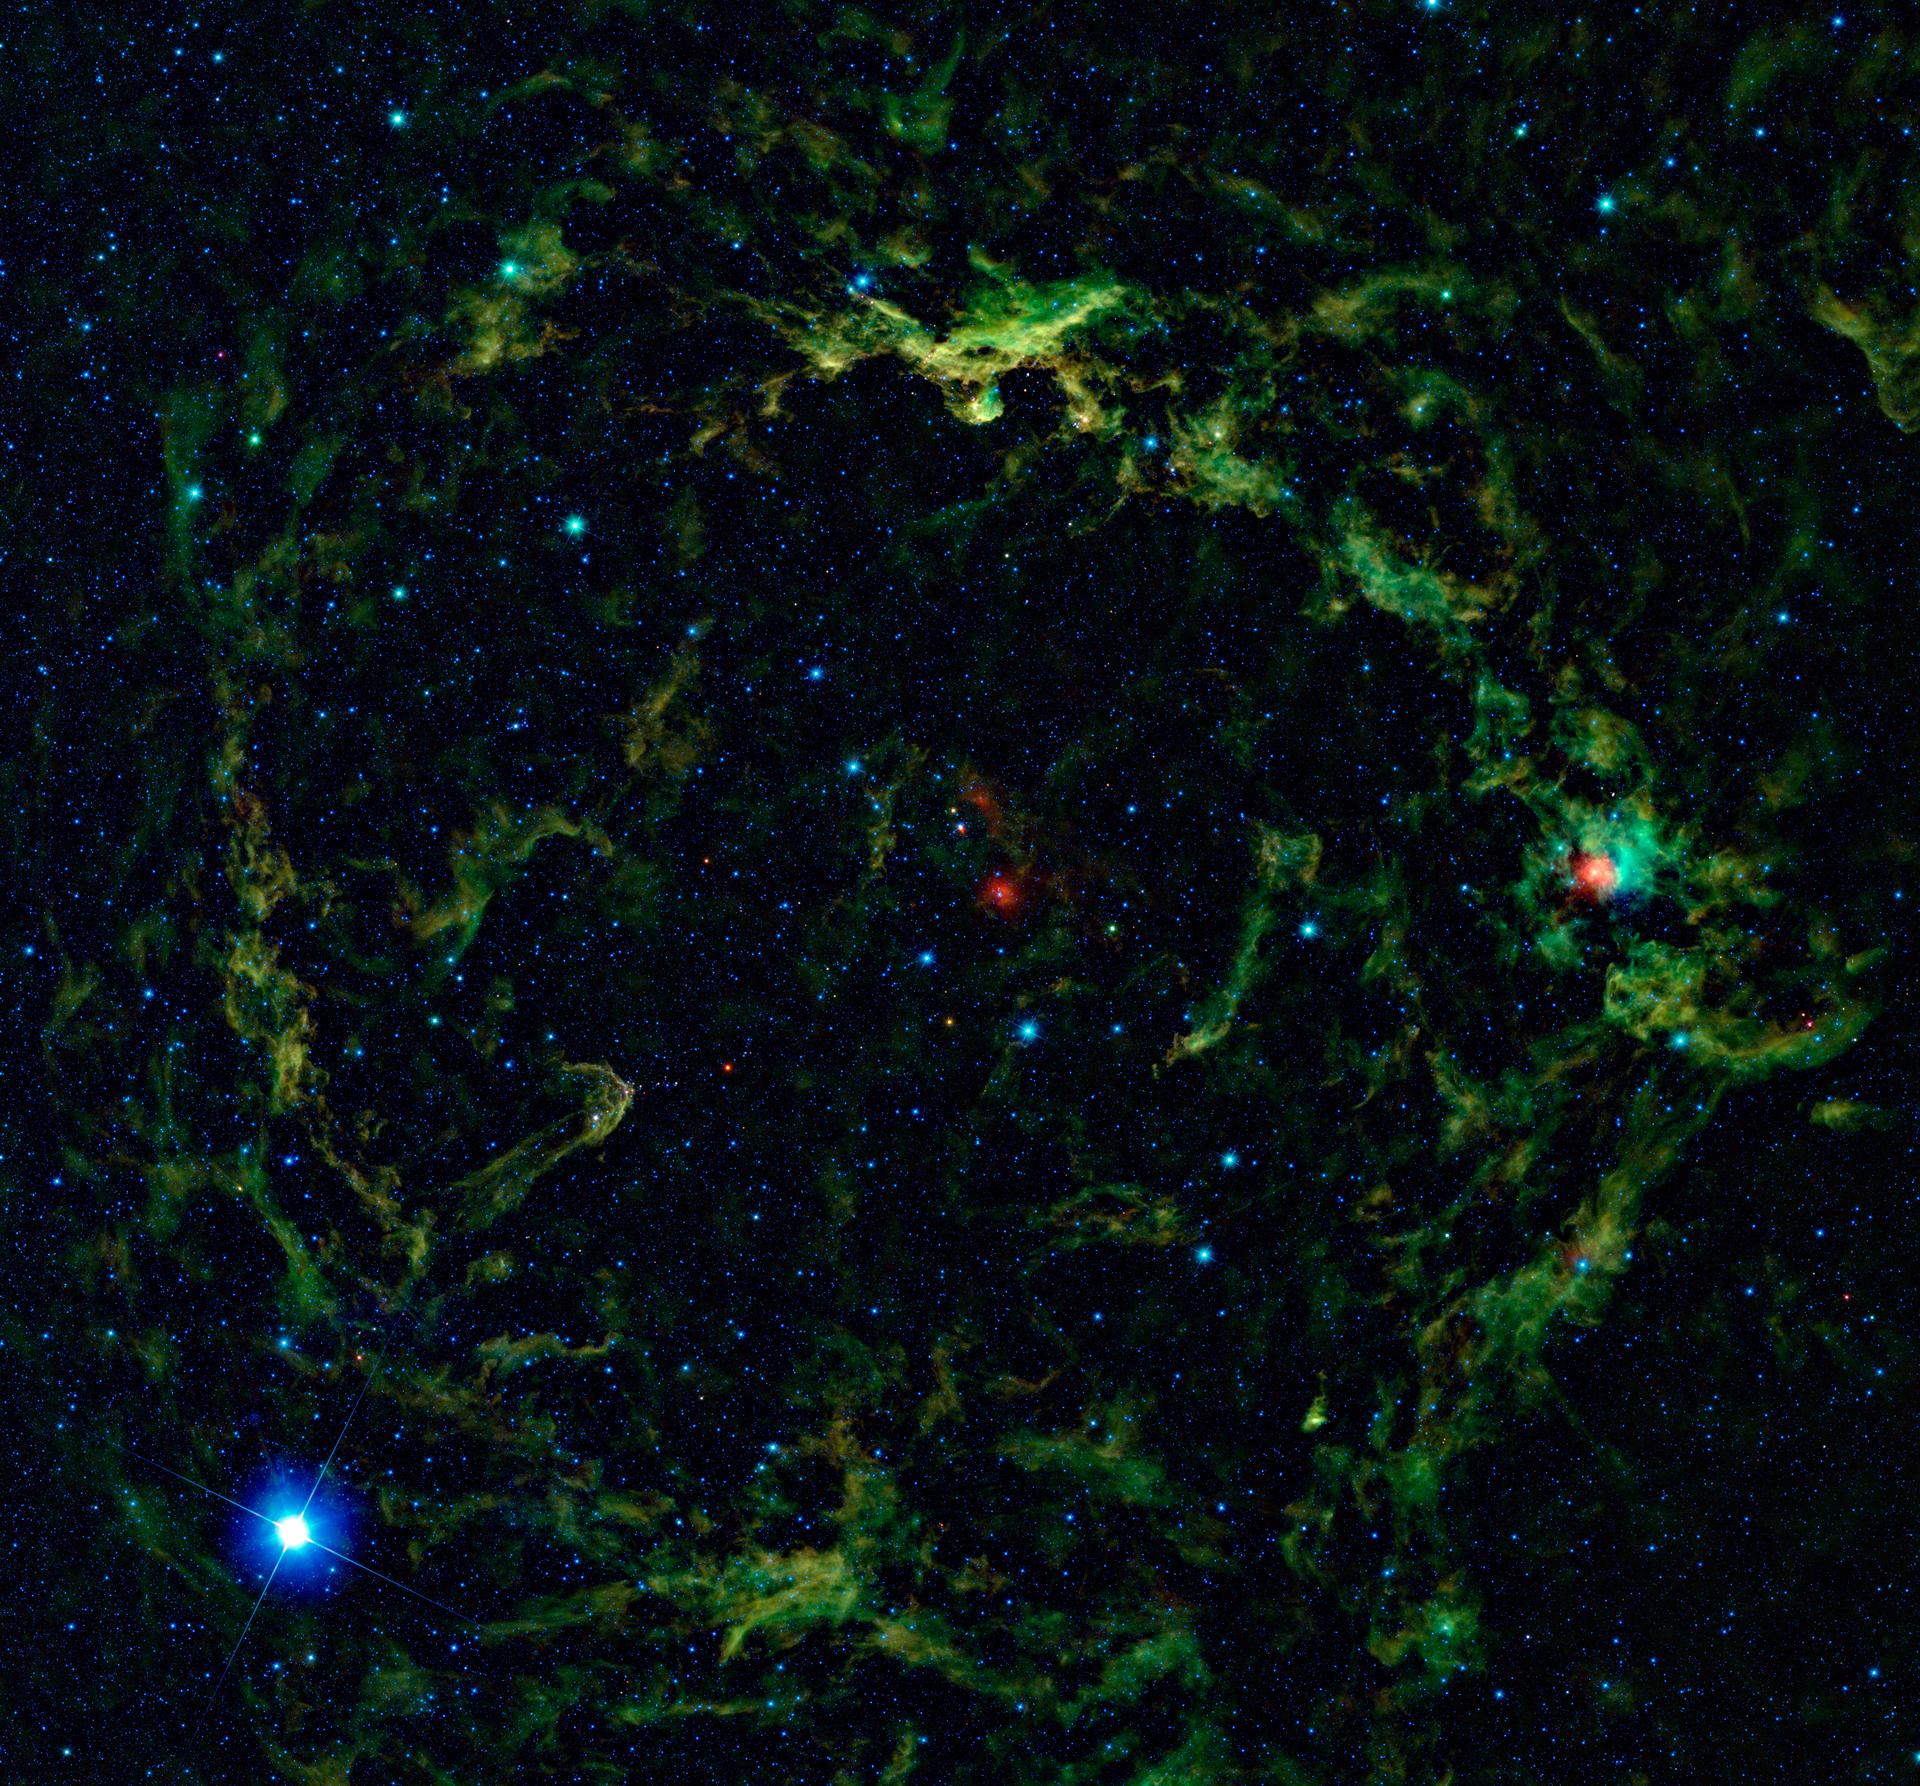

Orion’s Big Head Revealed in Infrared

In Greek mythology, Orion was a hunter whose vanity was so great that he angered the goddess Artemis. As his punishment, Artemis banished the hunter to the sky where he can be seen as the famous constellation Orion. In the constellation, Orion’s head is represented by the star Lamdba Orionis (fuzzy red dot in middle). When viewed in infrared light, NASA’s Wide-field Infrared Survey Explorer, or WISE, shows a giant nebula around Lambda Orionis, inflating Orion’s head to huge proportions.

Lambda Orionis is a hot, massive star that is surrounded by several other hot, massive stars, all of which are creating radiation that excites a ring of dust, creating the “Lambda Orionis molecular ring.” Also known as SH 2-264, the Lambda Orionis molecular ring is sometimes called the Meissa ring. In Arabic, the star Lambda Orionis is known as “Meissa” or “Al-Maisan,” meaning “the shining one.” The Meissa Ring is of interest to astronomers because it contains clusters of young stars and proto-stars, or forming stars, embedded within the clouds. With a diameter of approximately 130 light-years, the Lambda Orionis molecular ring is notable for being one of the largest star-forming regions WISE has seen. This is also the largest single image featured by WISE so far, with an area of the sky approximately 10 by 10 degrees in size, equivalent to a grid of 20 by 20 full moons. Nevertheless, at less than one percent of the whole sky’s area, it is just a taste of WISE data.

The bright blue star in the lower left corner of the image is the star Betelgeuse, which represents one shoulder of the hunter Orion. The name Betelgeuse is actually a corruption of the original Arabic phrase “Yad al-Jauza’,” meaning “hand of the giant one.” Betelgeuse is well known for being a red supergiant star, yet in WISE’s infrared view it appears blue, as do most stars in WISE images. This is because most stars, including Betelgeuse, put out more light in the shortest infrared wavelengths of light captured by WISE, and those shorter wavelengths are presented in WISE images as blue and cyan.

In visible light, Orion’s other shoulder is clearly marked by the variable star Bellatrix. In infrared light, however, Bellatrix is a somewhat unremarkable cyan-colored star in the right side of the image. In Latin, Bellatrix means “female warrior,” which is perhaps why the name was chosen for a female witch character in the popular Harry Potter books.

Also seen in this image are two dark nebulae, Barnard 30 and Barnard 35, which are parts of the Meissa ring that are so dense they block out visible light. Barnard 30 is the bright knob of gas and dust in the top center part of the image. Barnard 35 appears as a hook extending towards the center of the ring just above and to the right of the star Betelgeuse. The bright reddish object seen to in the middle right part of the image is the star HR 1763, which is surrounded by another star-forming region, LBN 867.

Color in this image represents specific wavelengths of infrared light. Blue and cyan represent 3.4- and 4.6-microns, primarily light emitted by hot stars. Green and red represent 12- and 22-micron light, which is mainly radiation from warm dust.

JPL manages the Wide-field Infrared Survey Explorer for NASA’s Science Mission Directorate, Washington. The principal investigator, Edward Wright, is at UCLA. The mission was competitively selected under NASA’s Explorers Program managed by the Goddard Space Flight Center, Greenbelt, Md. The science instrument was built by the Space Dynamics Laboratory, Logan, Utah, and the spacecraft was built by Ball Aerospace & Technologies Corp., Boulder, Colo. Science operations and data processing take place at the Infrared Processing and Analysis Center at the California Institute of Technology in Pasadena. Caltech manages JPL for NASA.

Credit: NASA/JPL-Caltech/UCLA